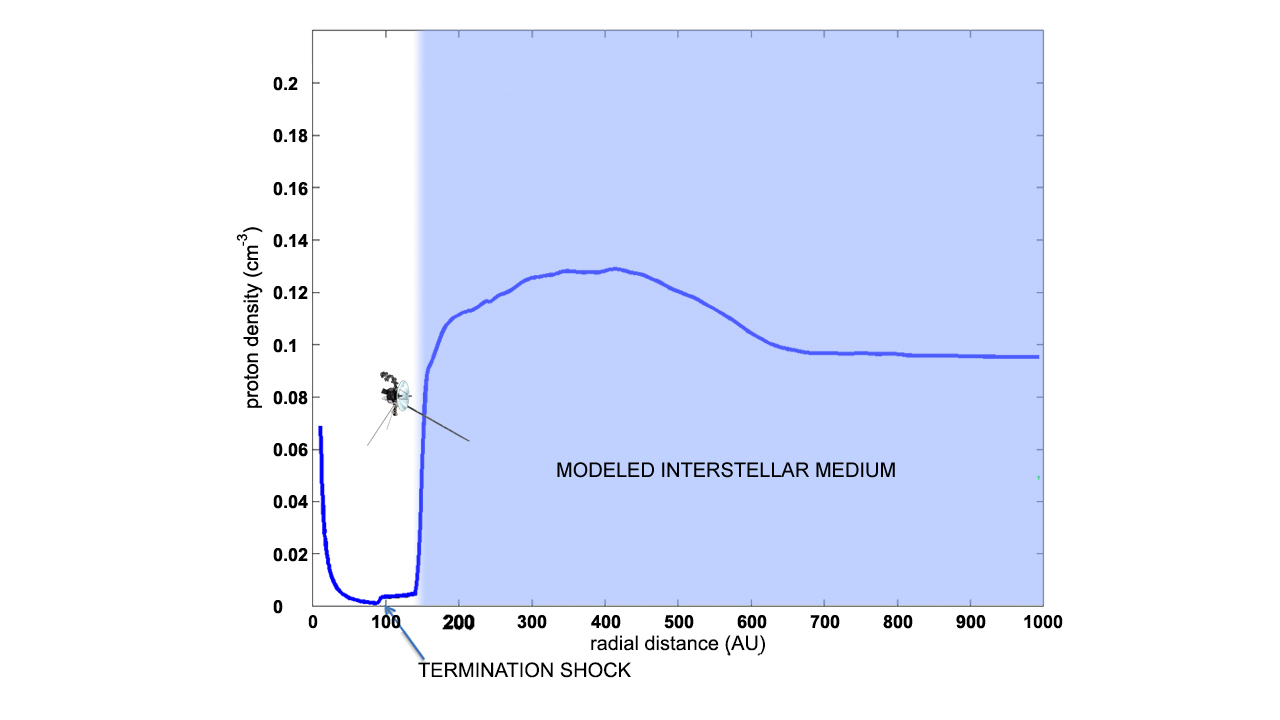

Observed Change in Density Shows Voyager is in Interstellar Space

How did scientists know that Voyager entered interstellar space? An increase in the density of charged particles was the key piece of evidence. Our sun sits in a bubble, called the heliosphere, carved out by wind emitted from the hot sun. Beyond this bubble, within which all the planets orbit, is interstellar space — the region filled with plasma and neutral gas between the stars. In this local region of interstellar space, the gas is warm and filled with a mixture of charged particles and neutral hydrogen that are much more dense than the diluted solar wind inside the bubble.

The blue line is a theoretical model showing how the density of particles decreases within the heliosphere as the distance from the sun increases, followed by a comparatively small increase in particle density, which was seen when Voyager 1 and 2 crossed the heliospheric termination shock. An enormous jump in the plasma density occurs at the transition from the heliosphere to the interstellar medium.

This graphic of Voyager 1 shows its location when it crossed into interstellar space, at 120 astronomical units from the sun, where it measured a proton density of 0.08 cm-3 (an astronomical unit is the distance between Earth and the sun). This point lies slightly to the left of the theoretical model, but the density is so high that it cannot possibly be explained unless Voyager 1 is now in interstellar space.

The Voyager spacecraft were built and continue to be operated by NASA’s Jet Propulsion Laboratory, in Pasadena, Calif. Caltech manages JPL for NASA. The Voyager missions are a part of NASA’s Heliophysics System Observatory, sponsored by the Heliophysics Division of the Science Mission Directorate at NASA Headquarters in Washington.

Credit: NASA/JPL-Caltech